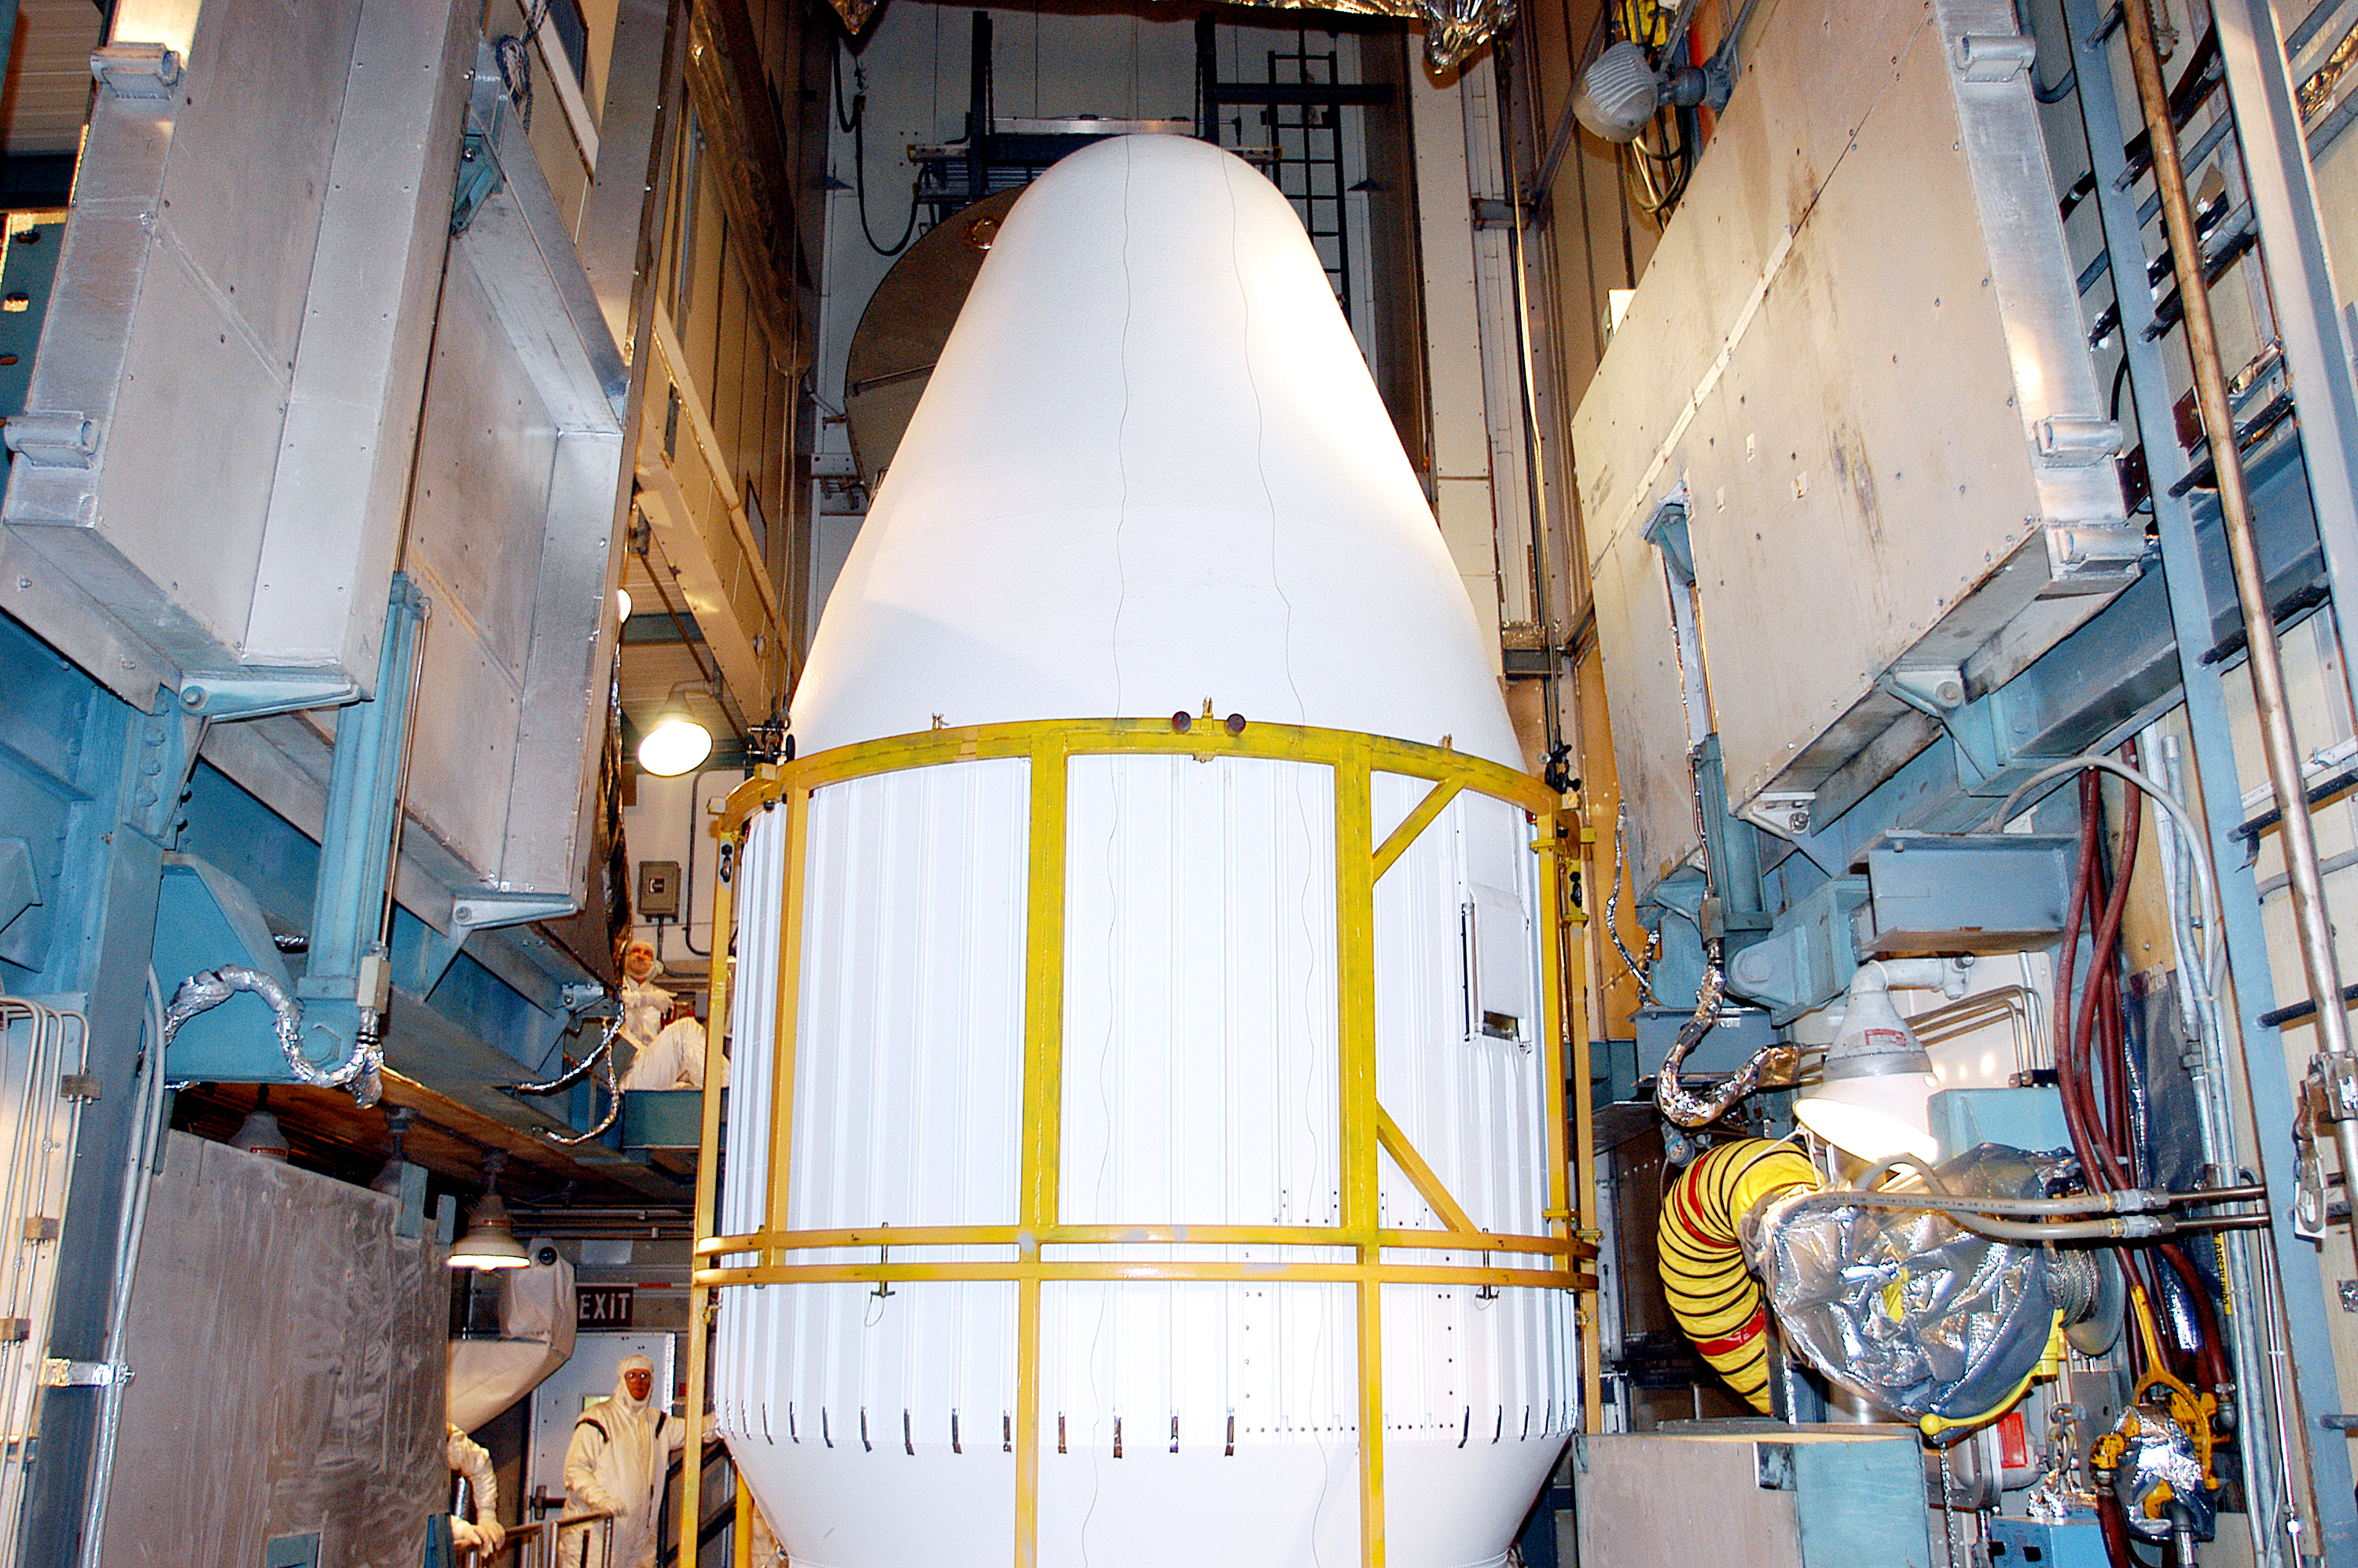

Spitzer On Top

On August 14, 2003, the Spitzer Space Telescope was secured into the faring on top of the Delta II rocket that launched it into Earth-trailing, heliocentric orbit.

Credit: NASA/KSC